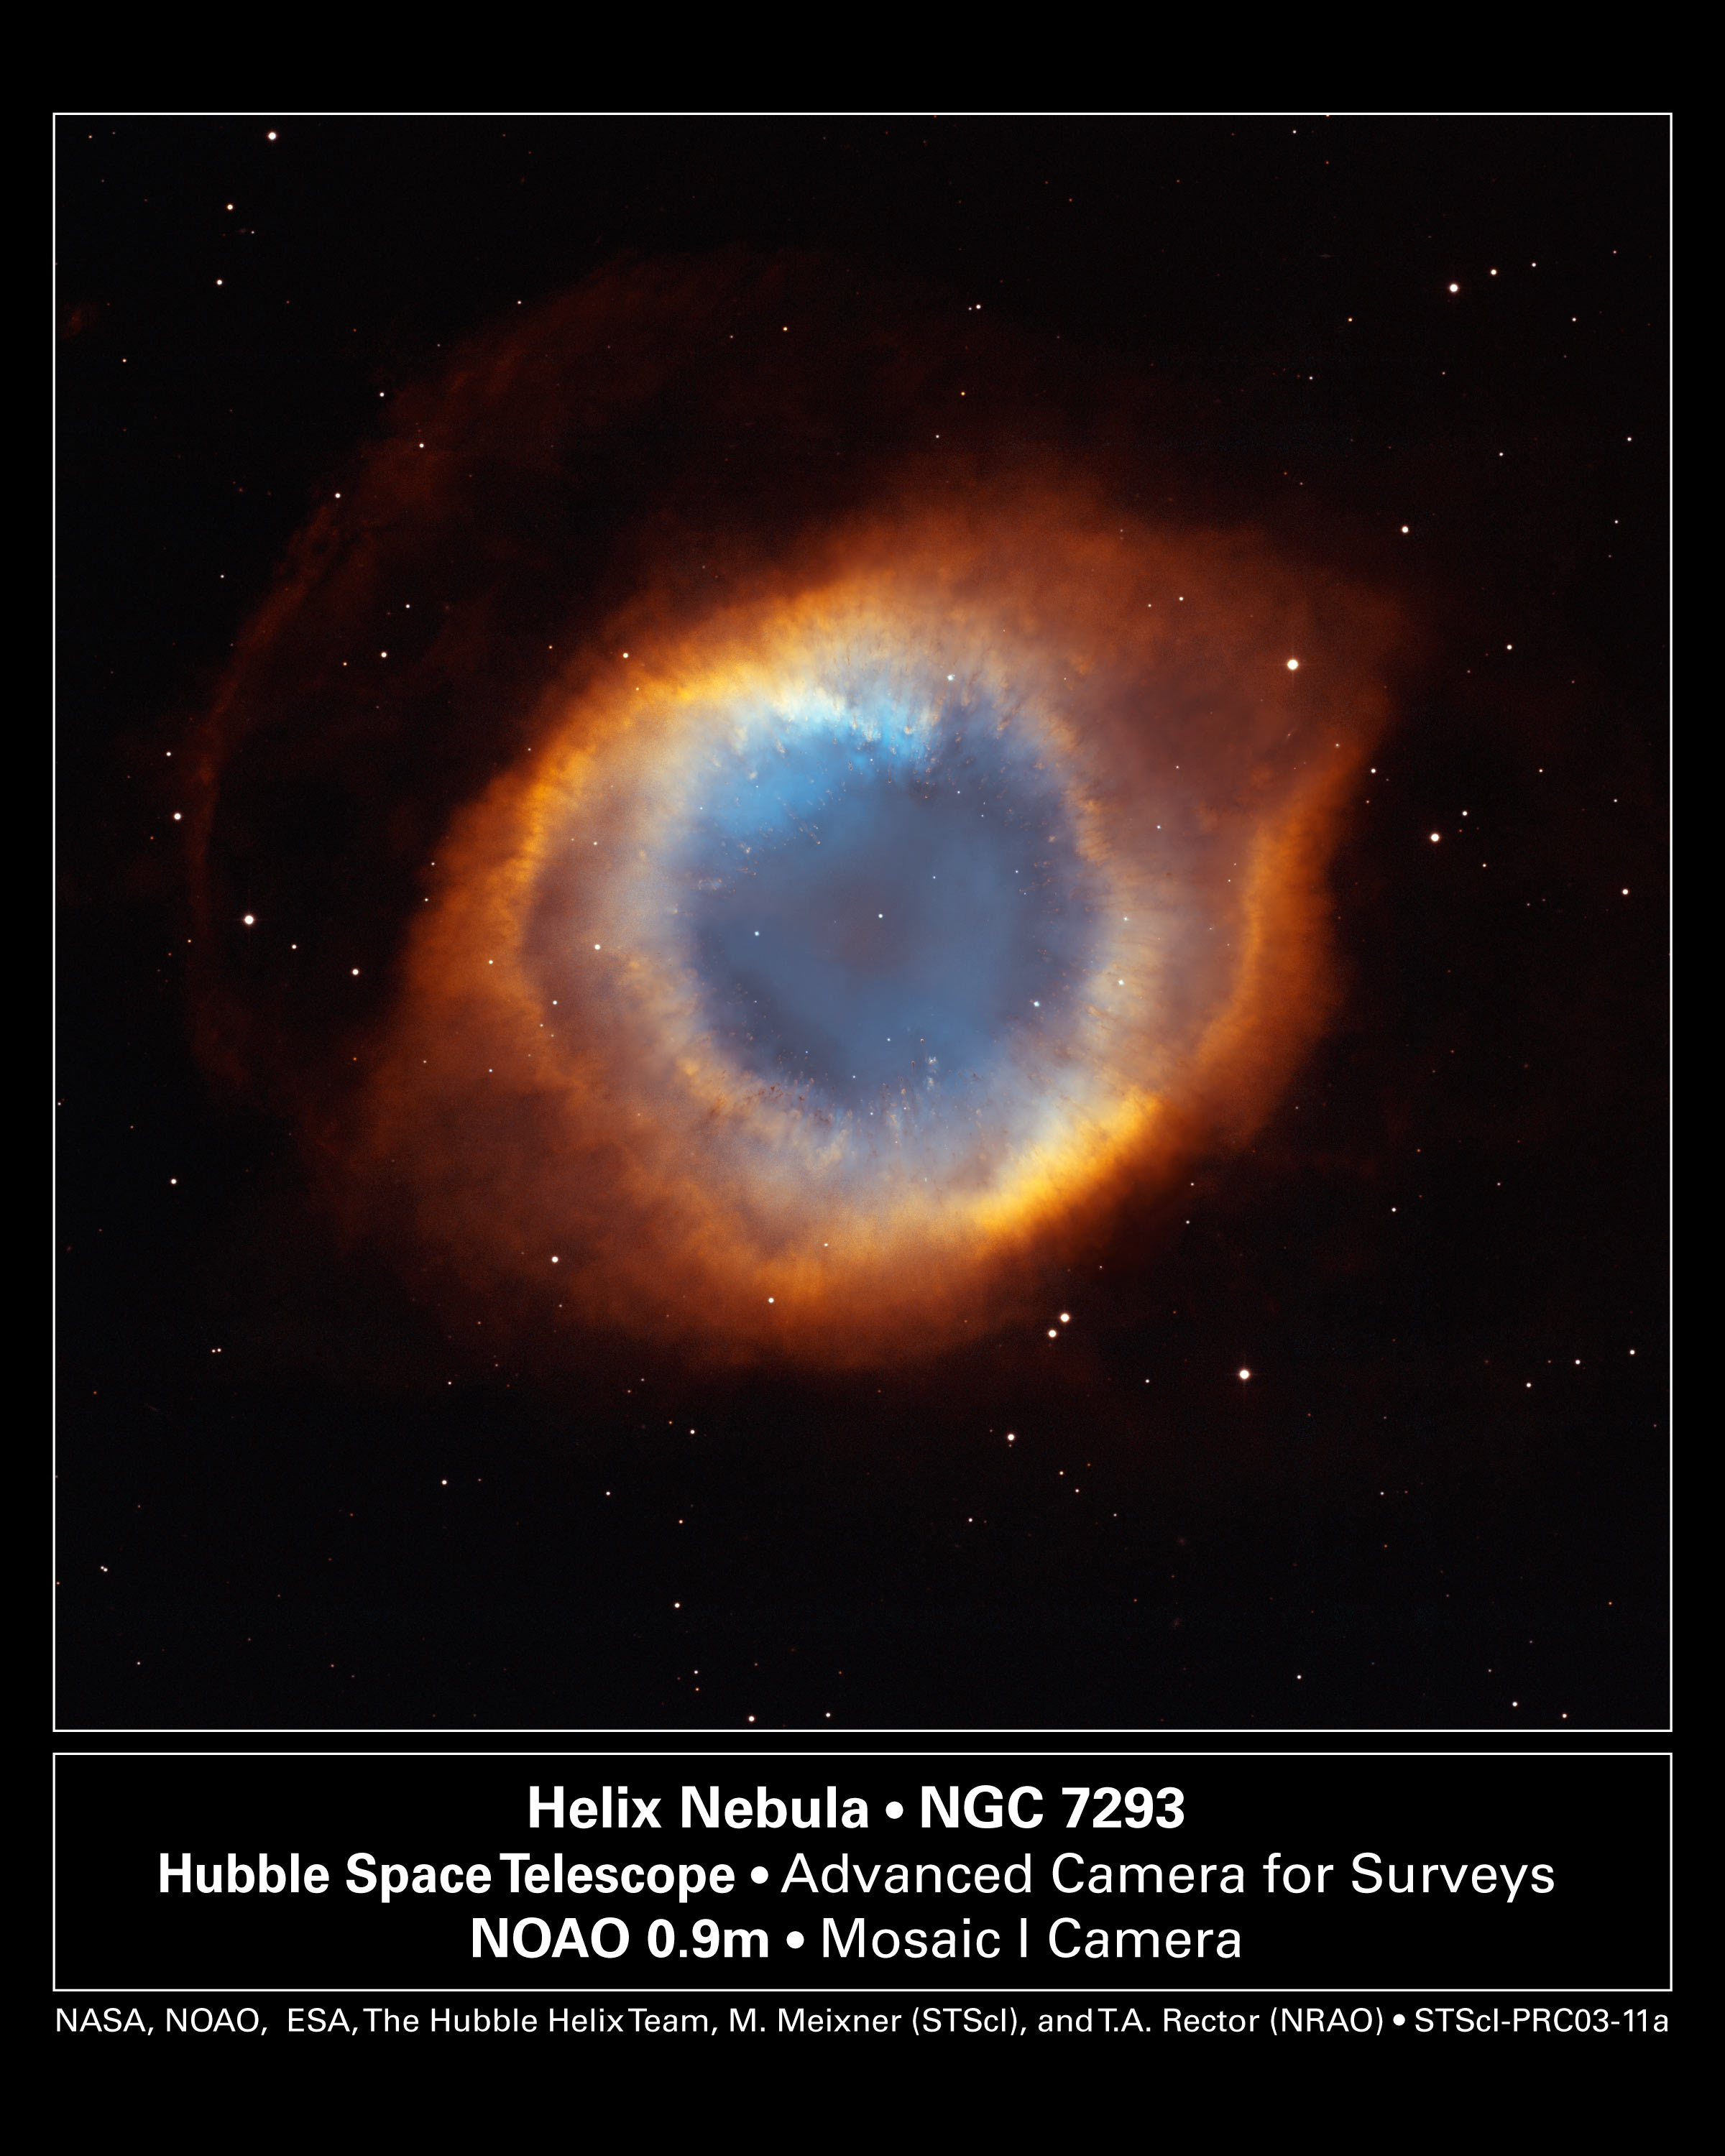

Iridescent Glory of Nearby Helix Nebula

In one of the largest and most detailed celestial images ever made, the coil-shaped Helix Nebula is being unveiled tomorrow in celebration of Astronomy Day (Saturday, May 10).

The composite picture is a seamless blend of ultra-sharp NASA Hubble Space Telescope (HST) images combined with the wide view of the Mosaic Camera on the National Science Foundation's 0.9-meter telescope at Kitt Peak National Observatory, part of the National Optical Astronomy Observatory, near Tucson, Ariz. Astronomers at the Space Telescope Science Institute assembled these images into a mosaic. The mosaic was then blended with a wider photograph taken by the Mosaic Camera. The image shows a fine web of filamentary "bicycle-spoke" features embedded in the colorful red and blue gas ring, which is one of the nearest planetary nebulae to Earth.

Because the nebula is nearby, it appears as nearly one-half the diameter of the full Moon. This required HST astronomers to take several exposures with the Advanced Camera for Surveys to capture most of the Helix. HST views were then blended with a wider photo taken by the Mosaic Camera. The portrait offers a dizzying look down what is actually a trillion-mile-long tunnel of glowing gases. The fluorescing tube is pointed nearly directly at Earth, so it looks more like a bubble than a cylinder. A forest of thousands of comet-like filaments, embedded along the inner rim of the nebula, points back toward the central star, which is a small, super-hot white dwarf.

The tentacles formed when a hot "stellar wind" of gas plowed into colder shells of dust and gas ejected previously by the doomed star. Ground-based telescopes have seen these comet-like filaments for decades, but never before in such detail. The filaments may actually lie in a disk encircling the hot star, like a collar. The radiant tie-die colors correspond to glowing oxygen (blue) and hydrogen and nitrogen (red).

Valuable Hubble observing time became available during the November 2002 Leonid meteor storm. To protect the spacecraft, including HST's precise mirror, controllers turned the aft end into the direction of the meteor stream for about half a day. Fortunately, the Helix Nebula was almost exactly in the opposite direction of the meteor stream, so Hubble used nine orbits to photograph the nebula while it waited out the storm. To capture the sprawling nebula, Hubble had to take nine separate snapshots.

Planetary nebulae like the Helix are sculpted late in a Sun-like star's life by a torrential gush of gases escaping from the dying star. They have nothing to do with planet formation, but got their name because they look like planetary disks when viewed through a small telescope. With higher magnification, the classic "donut-hole" in the middle of a planetary nebula can be resolved. Based on the nebula's distance of 650 light-years, its angular size corresponds to a huge ring with a diameter of nearly 3 light-years. That's approximately three-quarters of the distance between our Sun and the nearest star.

The Helix Nebula is a popular target of amateur astronomers and can be seen with binoculars as a ghostly, greenish cloud in the constellation Aquarius. Larger amateur telescopes can resolve the ring-shaped nebula, but only the largest ground-based telescopes can resolve the radial streaks. After careful analysis, astronomers concluded the nebula really isn't a bubble, but is a cylinder that happens to be pointed toward Earth.

Credit: NASA, NOAO, ESA, the Hubble Helix Nebula Team, M. Meixner (STScI), and T.A. Rector (NRAO).